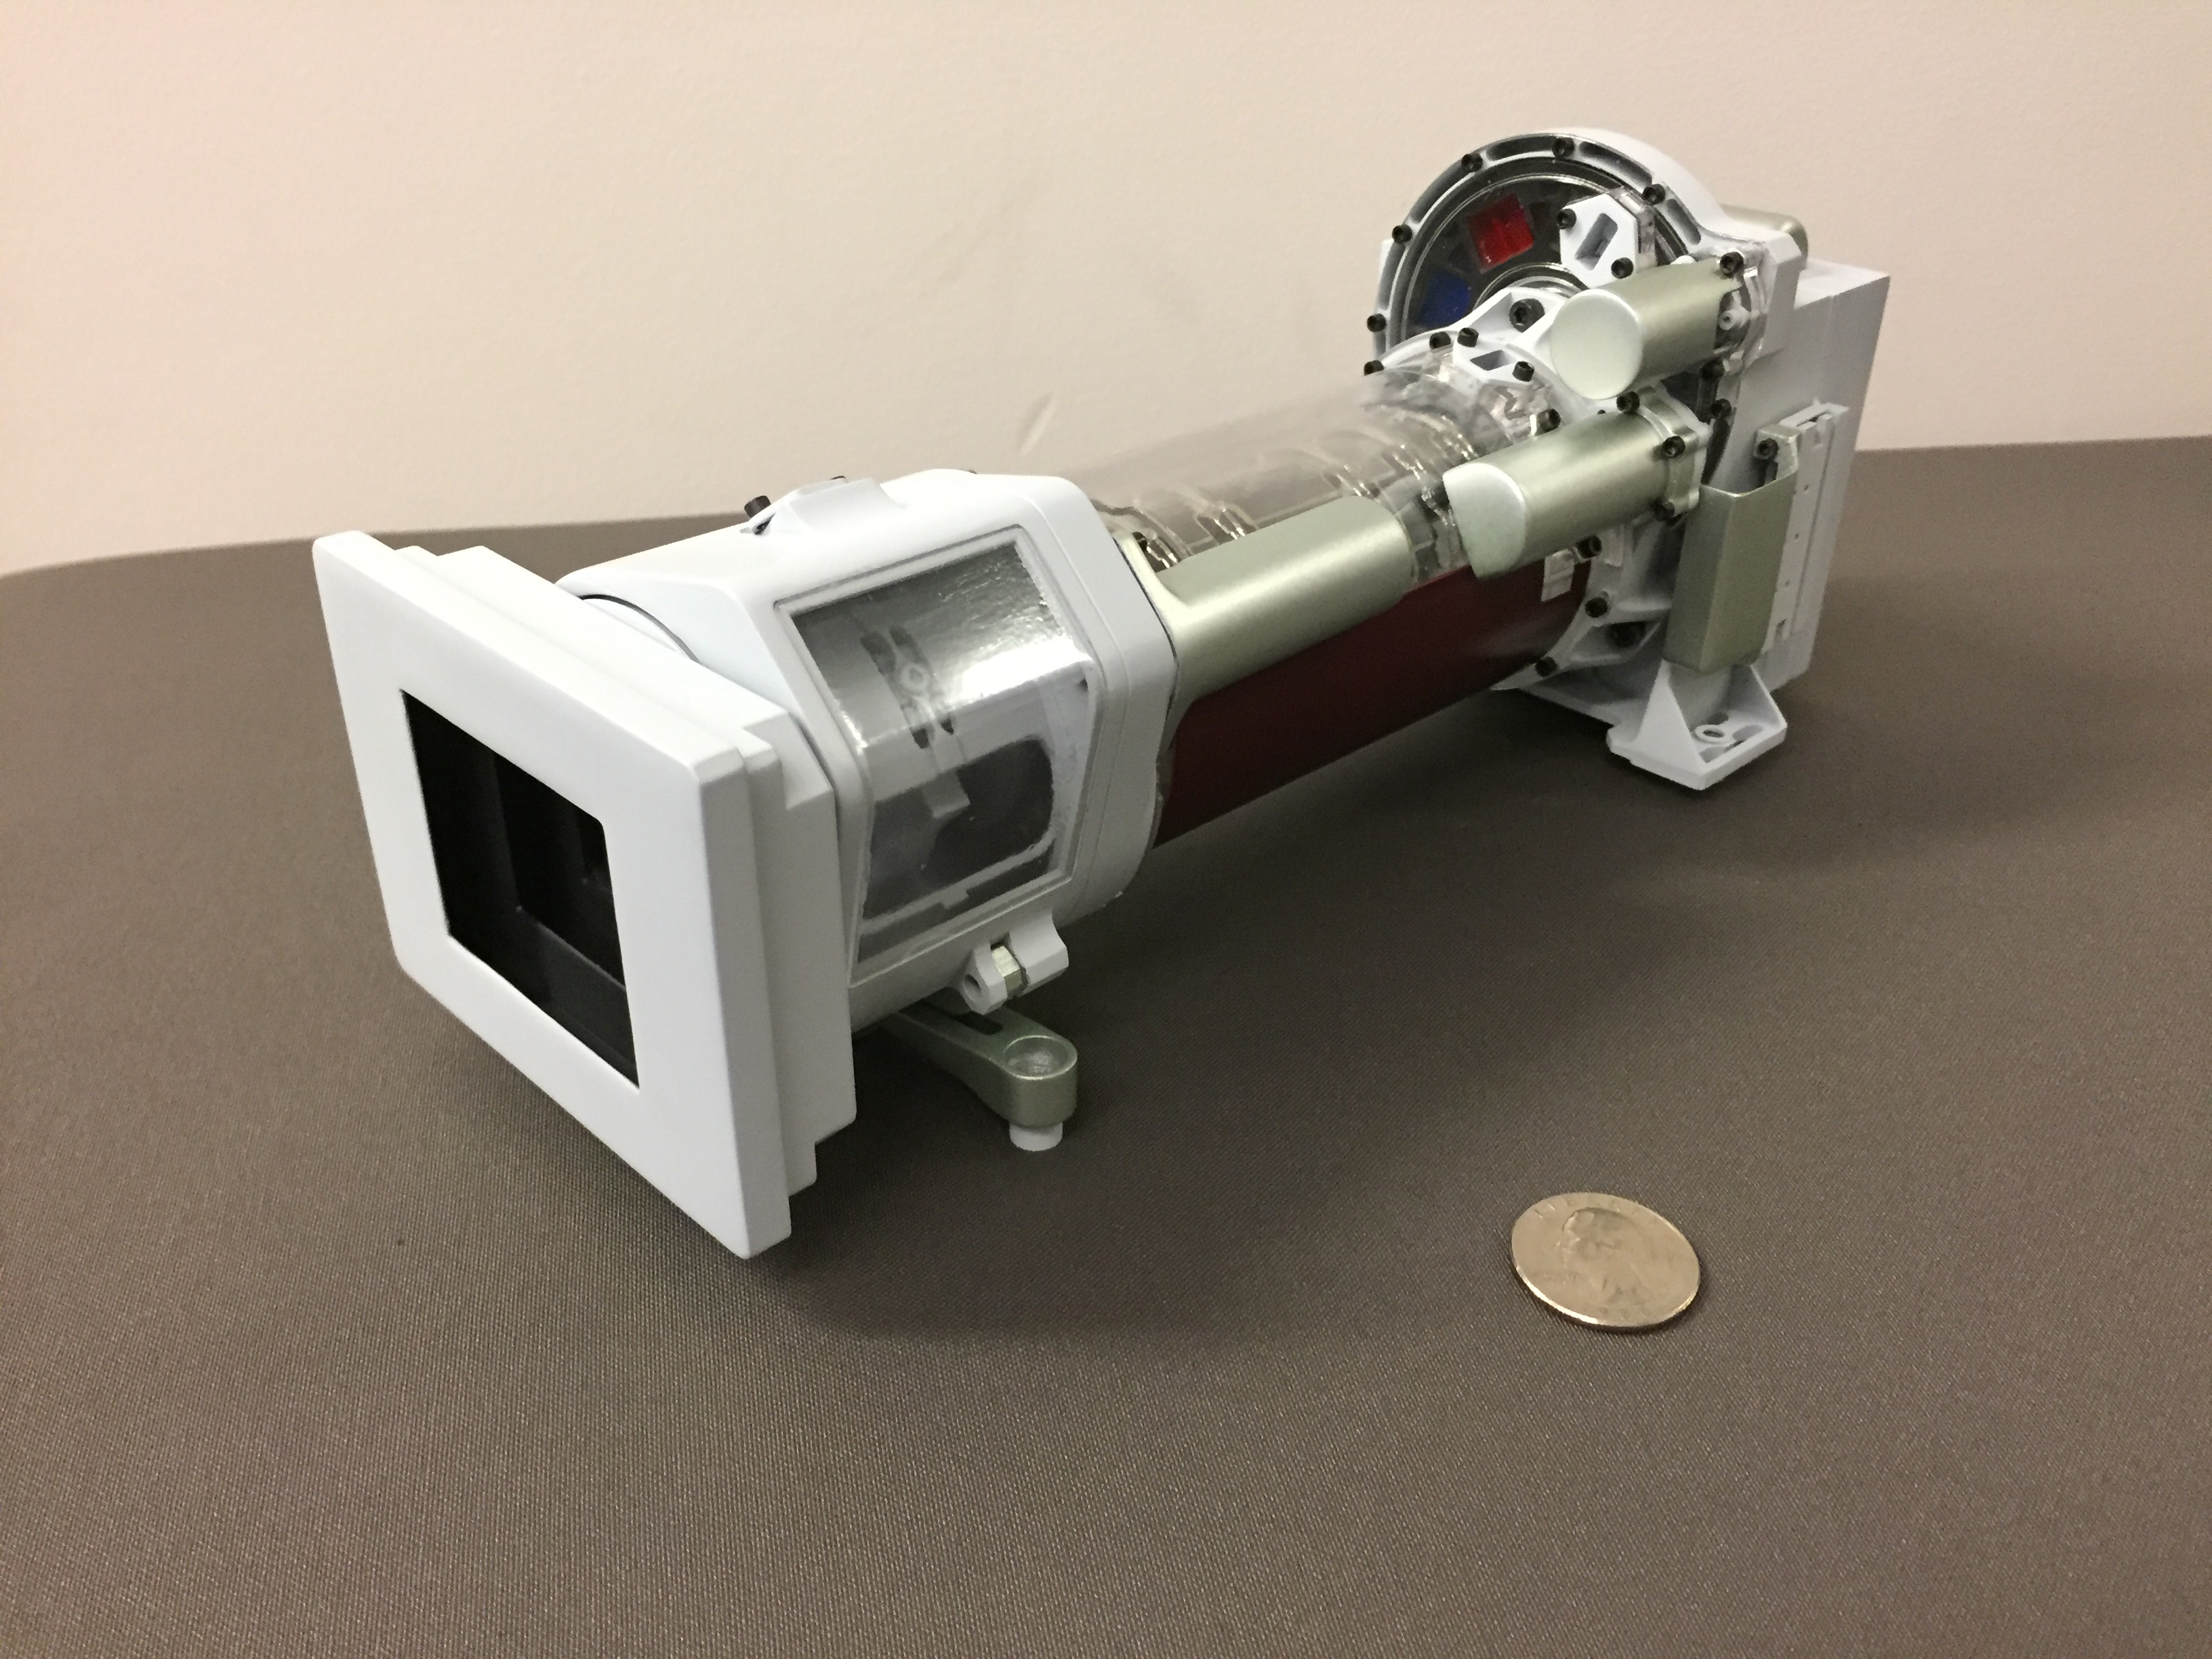

Mastcam-Z

This image shows a 3-D printed model of Mastcam-Z, one of the science cameras on NASA’s Mars 2020 rover. Mastcam-Z will include a 3:1 zoom lens.

NASA’s Jet Propulsion Laboratory will build and manage operations of the Mars 2020 rover for the NASA Science Mission Directorate at the agency’s headquarters in Washington.

Credit: NASA/JPL-Caltech